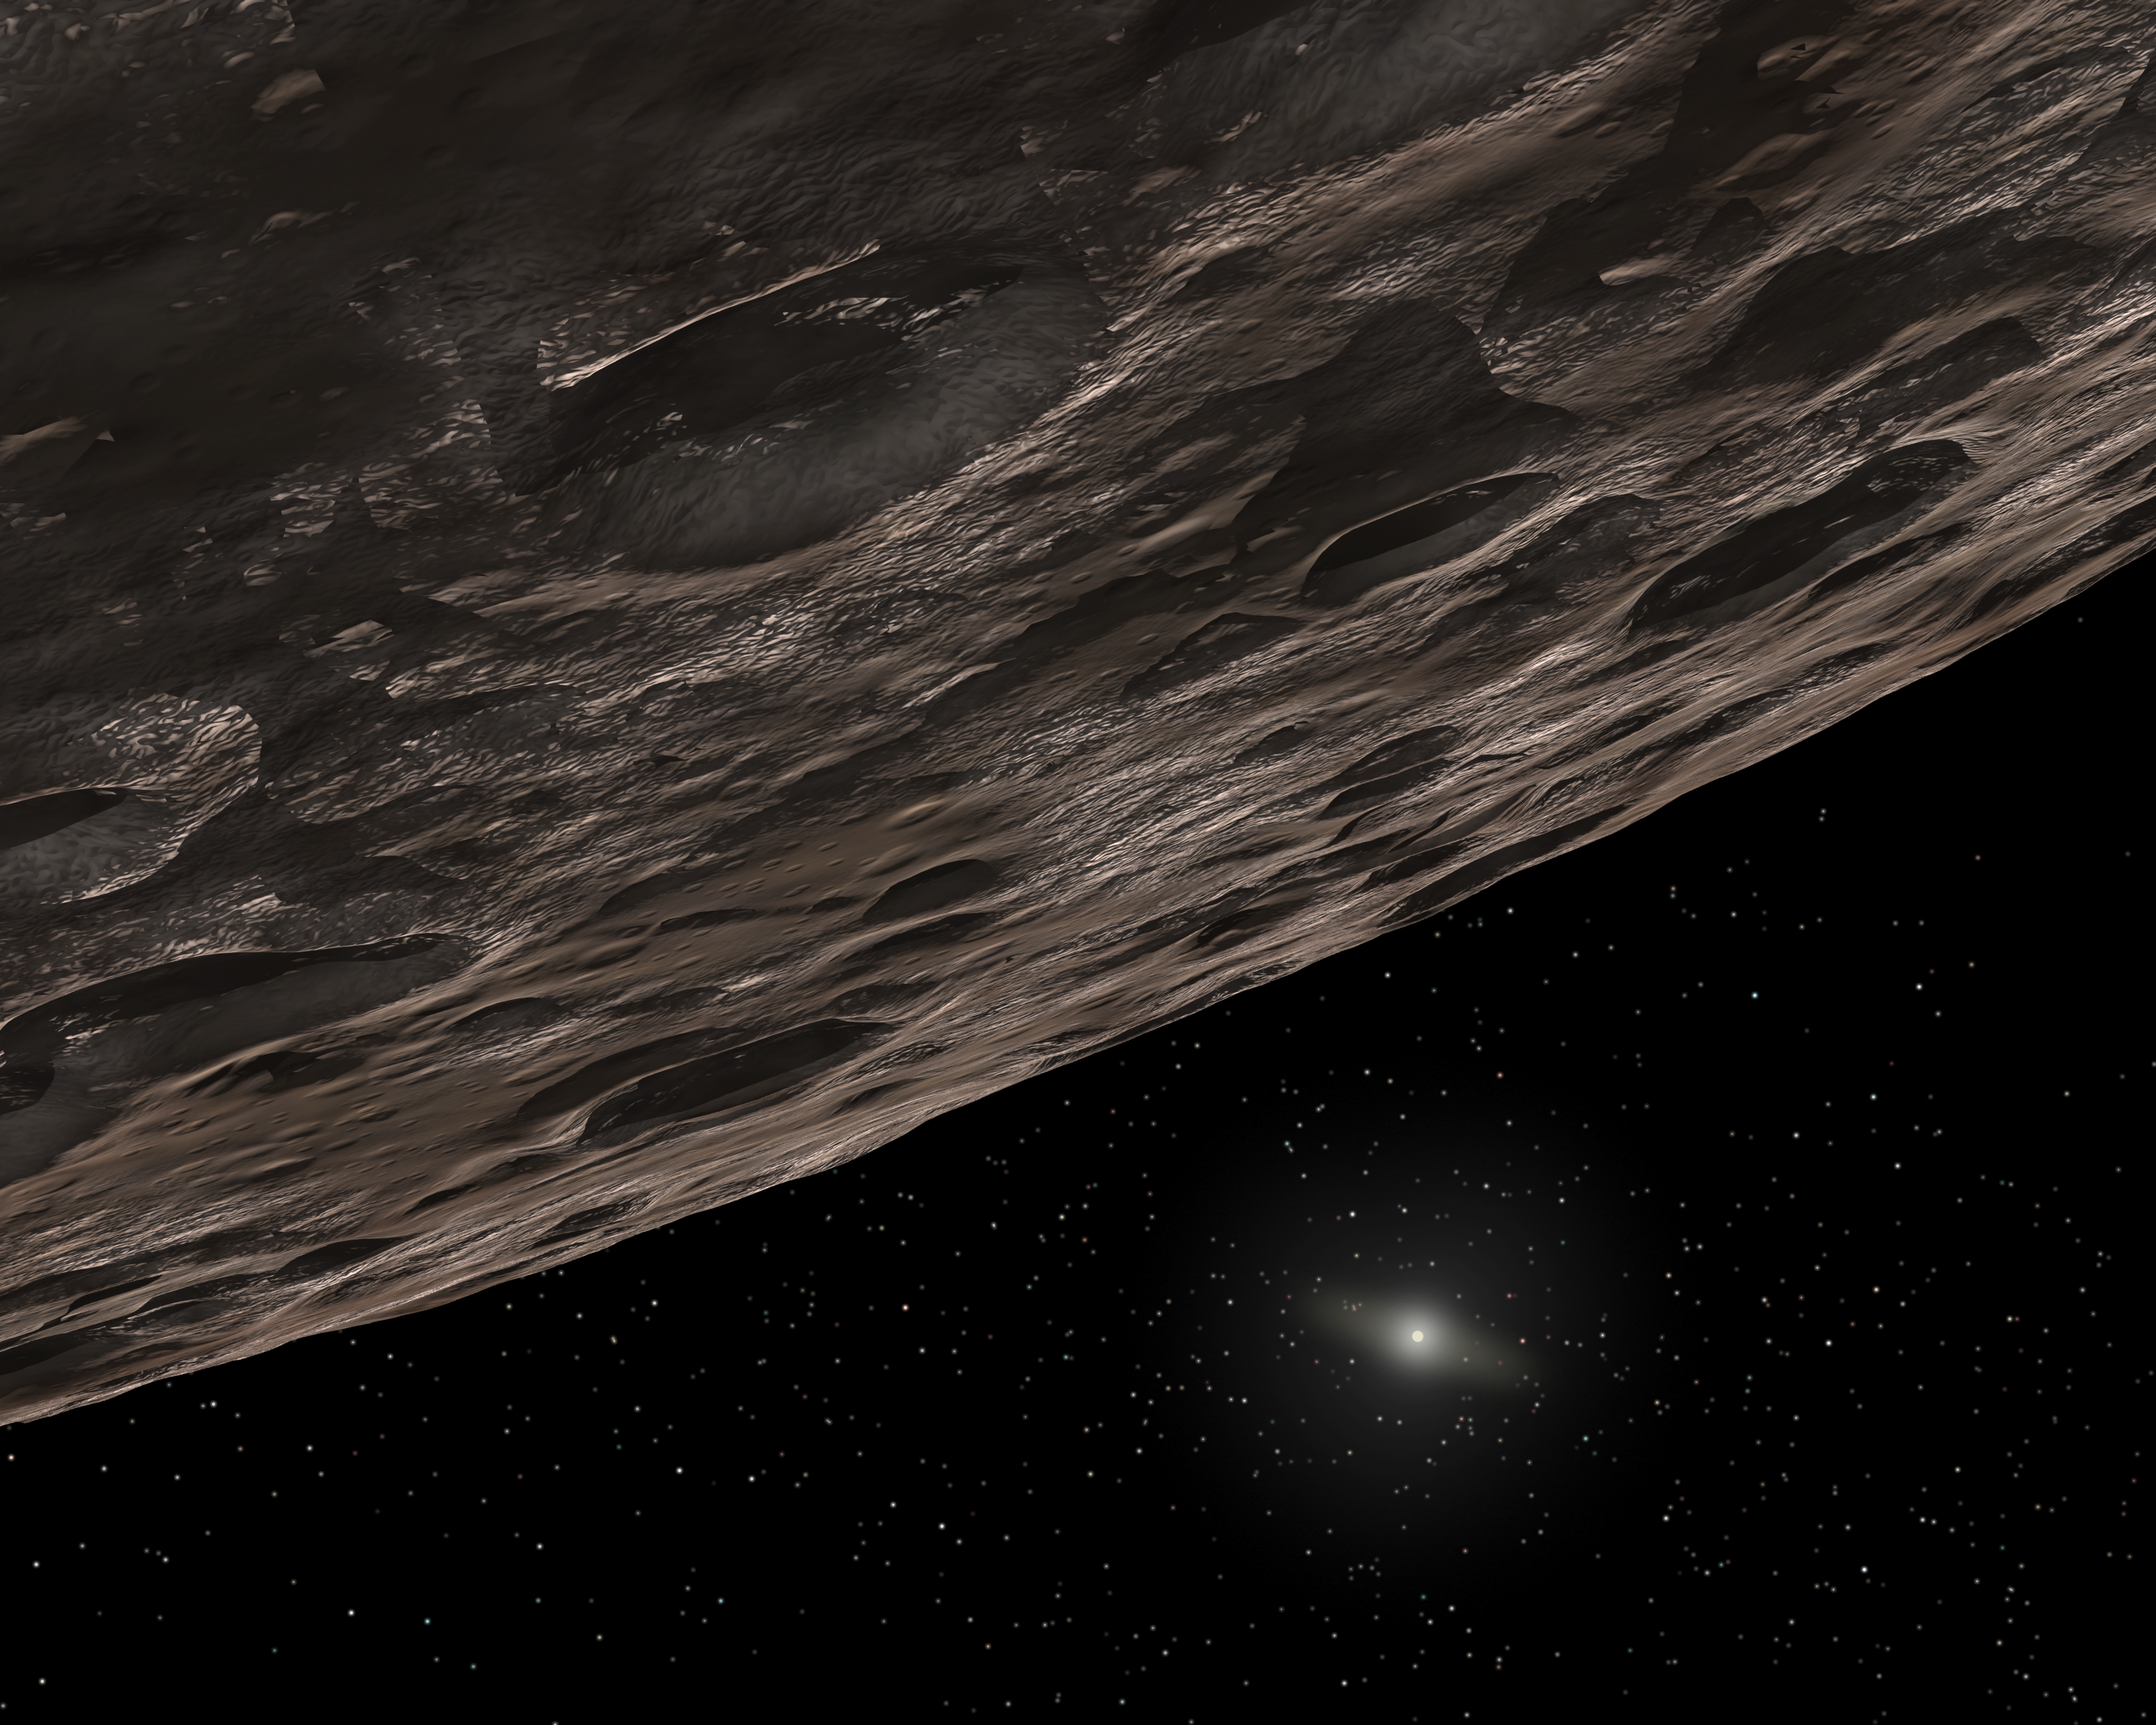

Artist's Conception of a Kuiper Belt Object

Credit: NASA/JPL-Caltech/T. Pyle (SSC)